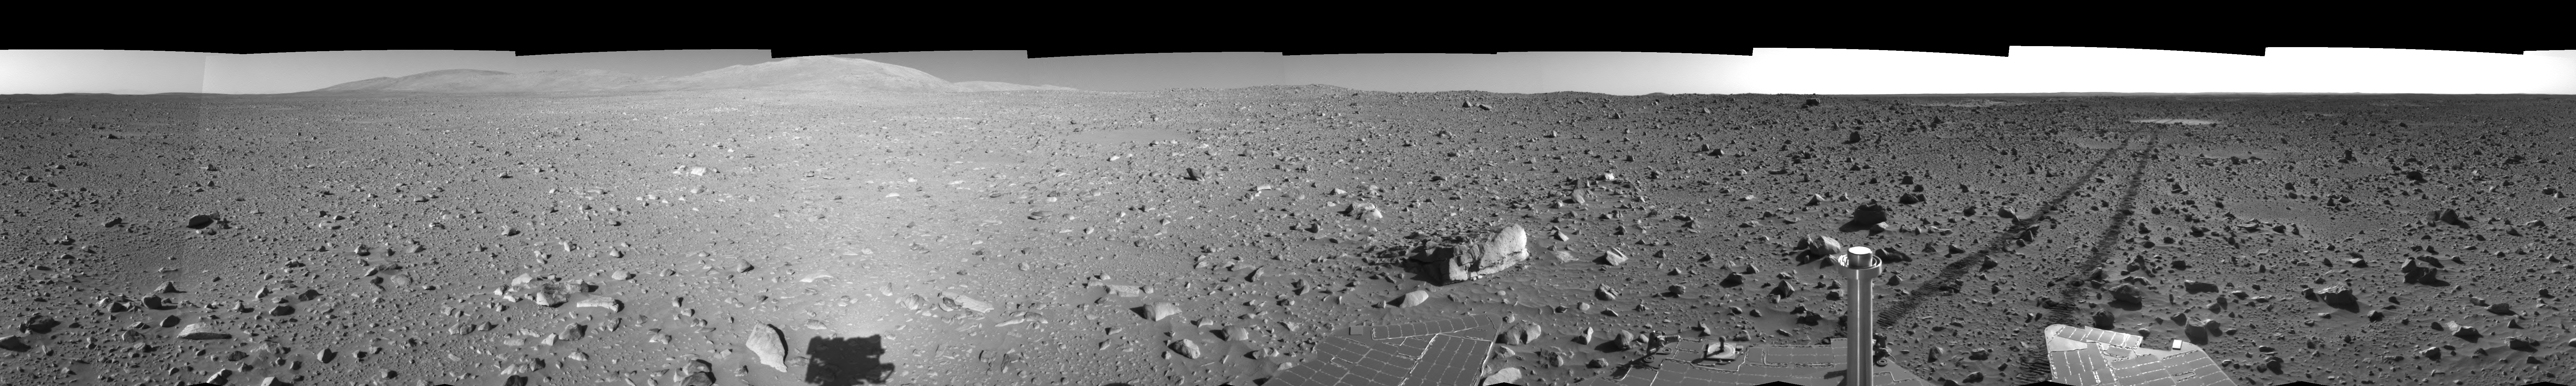

Spirit’s View on Sol 148 (Right Eye)

This is the right-eye view of a stereo pair showing a 360-degree view of the terrain surrounding NASA’s Mars Exploration Rover Spirit on the 148th martian day of the rover’s mission inside Gusev Crater, on June 2, 2004. It was assembled from images taken by Spirit’s navigation camera. The rover’s position is Site A61. The view is presented in a cylindrical-perspective projection with geometrical seam correction.

See PIA06037 for 3-D view and PIA06038 for left eye view of this right eye cylindrical-perspective projection.

Credit: NASA/JPL